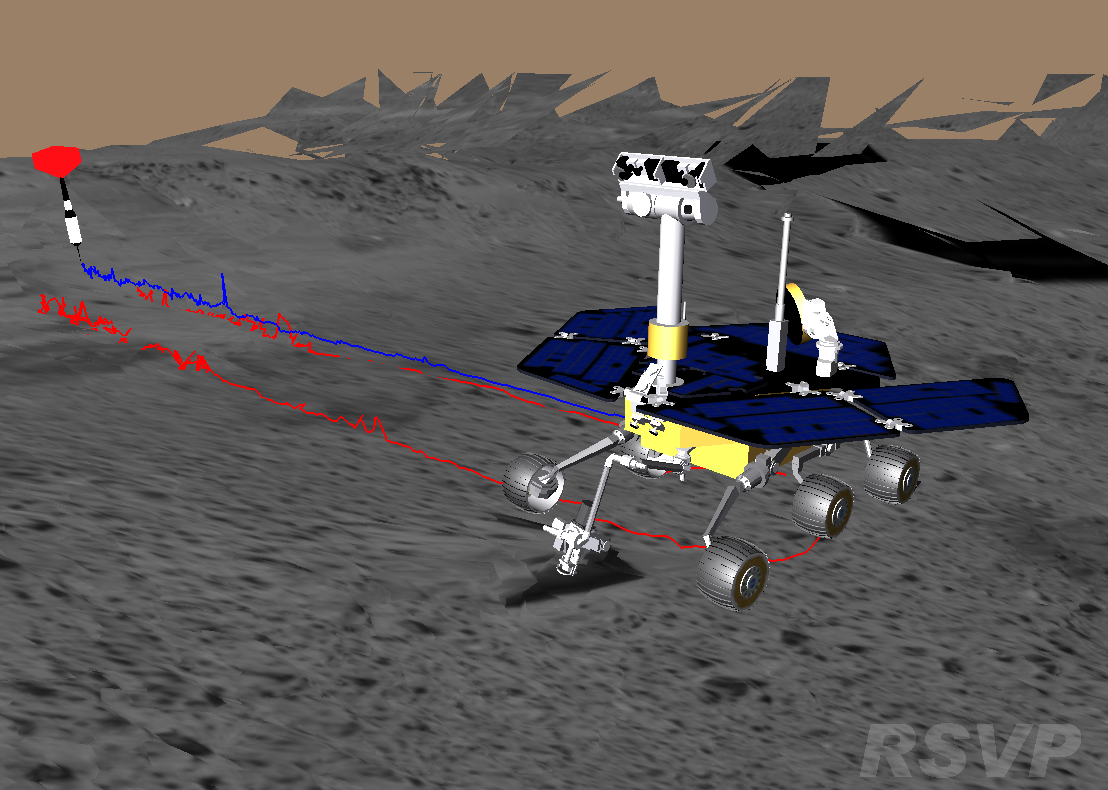

Belly Dancing on Mars

This image shows a screenshot from the software used by engineers to drive the Mars Exploration Rover Spirit. The software simulates the rover’s movements across the martian terrain, helping to plot a safe course for the rover. The virtual 3-D world around the rover is built from images taken by Spirit’s stereo navigation cameras. Regions for which the rover has not yet acquired 3-D data are represented in beige. The red dart to the left shows a target destination for the rover. Red lines indicate the path the rover’s wheels will follow to reach the target, and the blue line denotes the path of the rover’s “belly button,” as engineers like to call it.

Credit: NASA/JPL